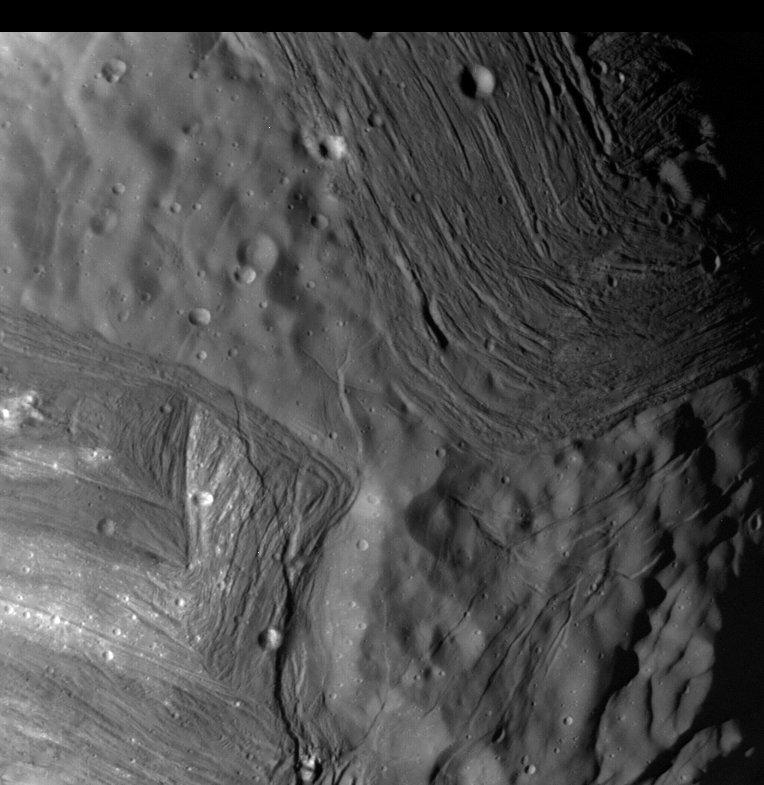

Miranda – ‘Chevron’ Grooves

This image of Miranda, obtained by Voyager 2 on approach, shows an unusual ‘chevron’ figure and regions of distinctly differing terrain on the Uranian moon. Voyager was 42,000 kilometers (26,000 miles) away when its narrow-angle camera acquired this clear-filter view. Grooved areas baring light and dark bands, distinct from other areas of mottled terrain, are visible at this resolution of about 600 meters (2,000 feet). The bright V-shaped feature in the grooved areas is the ‘chevron’ observed in earlier, lower-resolution images. Cutting across the bands are sinuous scarps, probably faults. Superimposed on both types of terrain are many bowl-shaped impact craters less than 5 km (3 mi) wide. The entire picture spans an area about 220 km (140 mi) across. The Voyager project is managed for NASA by the Jet Propulsion Laboratory.

Credit: NASA/JPL